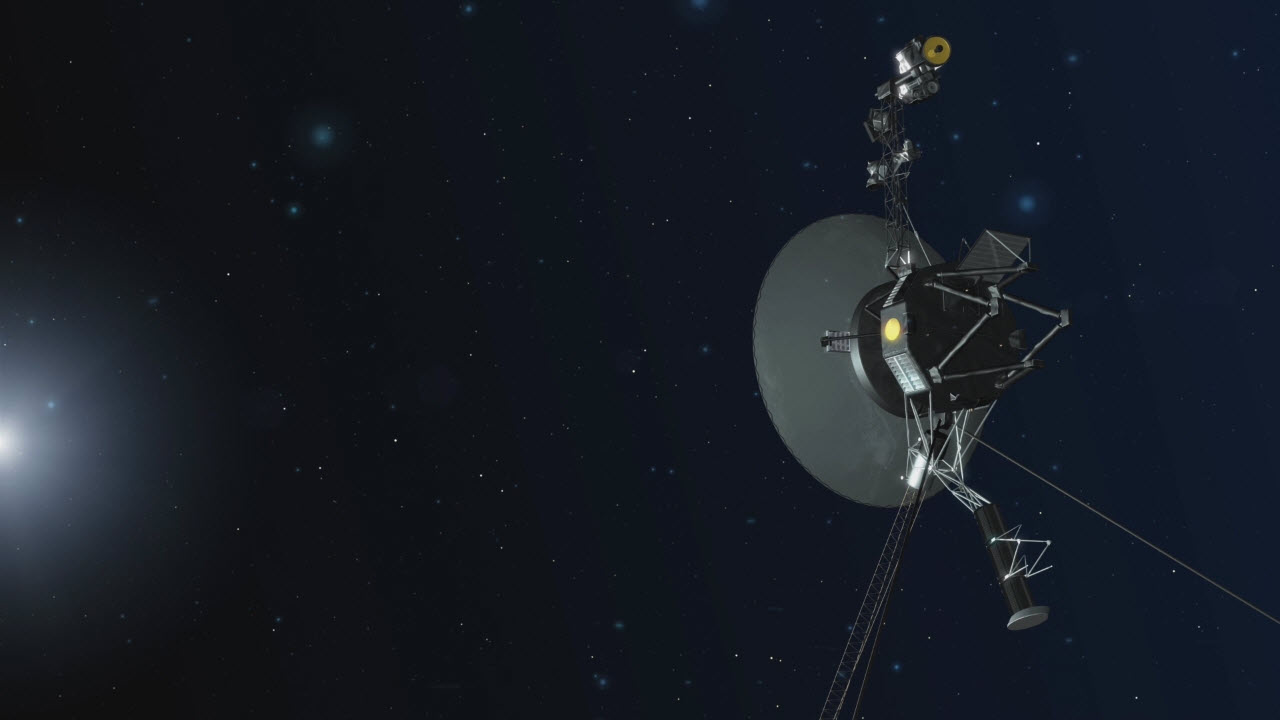

Voyager in Deep Space (Artist Concept)

An artist concept depicting one of NASA’s twin Voyager spacecraft. Humanity’s farthest and longest-lived spacecraft are celebrating 40 years in August and September 2017.

The Voyager spacecraft were built by JPL, which continues to operate both. JPL is a division of Caltech in Pasadena. California. The Voyager missions are a part of the NASA Heliophysics System Observatory, sponsored by the Heliophysics Division of the Science Mission Directorate in Washington.

Credit: NASA/JPL-Caltech